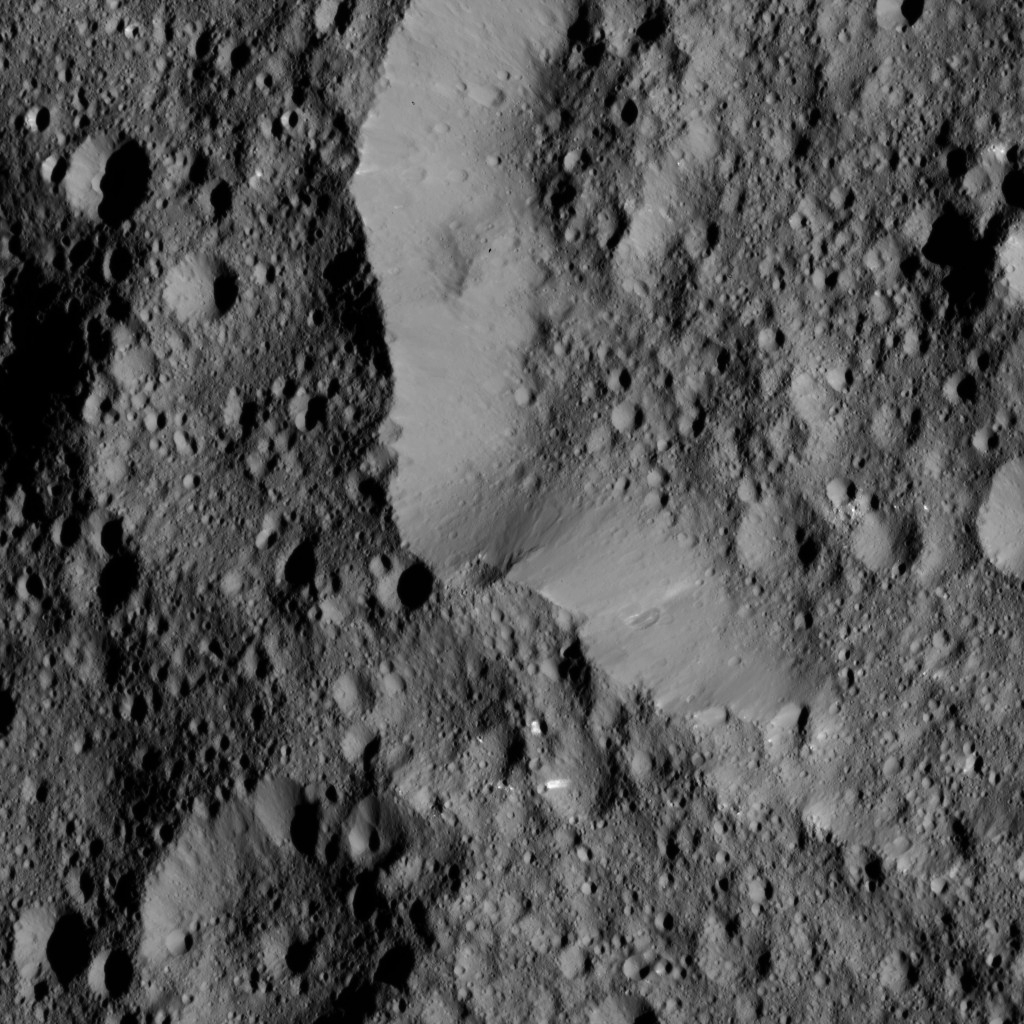

Dawn LAMO Image 142

This view from NASA’s Dawn spacecraft shows the rim of Ernutet Crater (32 miles, 52 kilometers in diameter) on Ceres. This terrain lies just north of the area seen in PIA20833.

NASA’s Dawn spacecraft took this image on June 17, 2016, from its low-altitude mapping orbit, at a distance of about 240 miles (385 kilometers) above the surface. The image resolution is 120 feet (35 meters) per pixel.

Dawn’s mission is managed by JPL for NASA’s Science Mission Directorate in Washington. Dawn is a project of the directorate’s Discovery Program, managed by NASA’s Marshall Space Flight Center in Huntsville, Alabama. UCLA is responsible for overall Dawn mission science. Orbital ATK, Inc., in Dulles, Virginia, designed and built the spacecraft. The German Aerospace Center, the Max Planck Institute for Solar System Research, the Italian Space Agency and the Italian National Astrophysical Institute are international partners on the mission team.

Credit: NASA/JPL-Caltech/UCLA/MPS/DLR/IDA